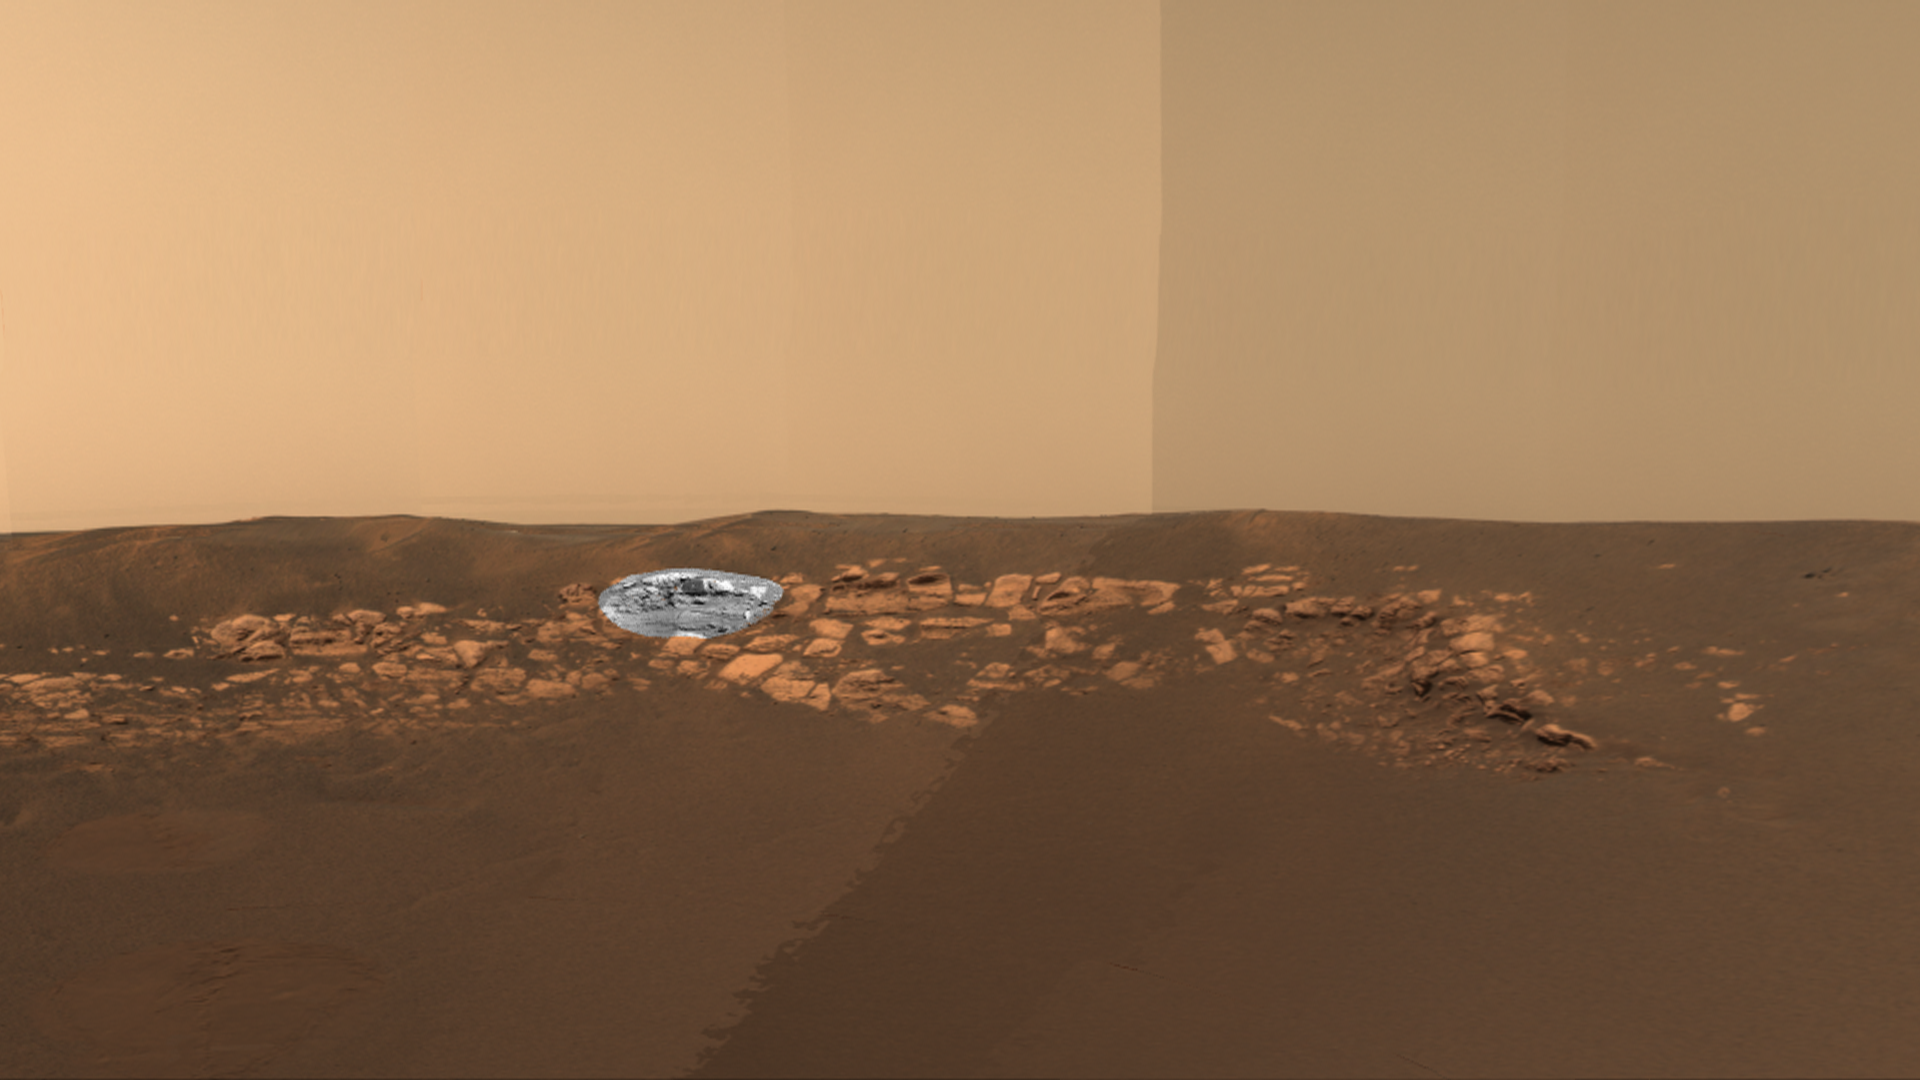

Spotlight on “El Capitan”

This image taken by the Mars Exploration Rover Opportunity’s panoramic camera shows the outcrop that sits just inside the small crater where the rover landed. Highlighted in black and white is the region dubbed “El Capitan,” where scientists gained their first clues to the outcrop’s watery past. The color portion of the image is low-resolution, and the black and white portion is high-resolution.

Credit: NASA/JPL/Cornell/Ames